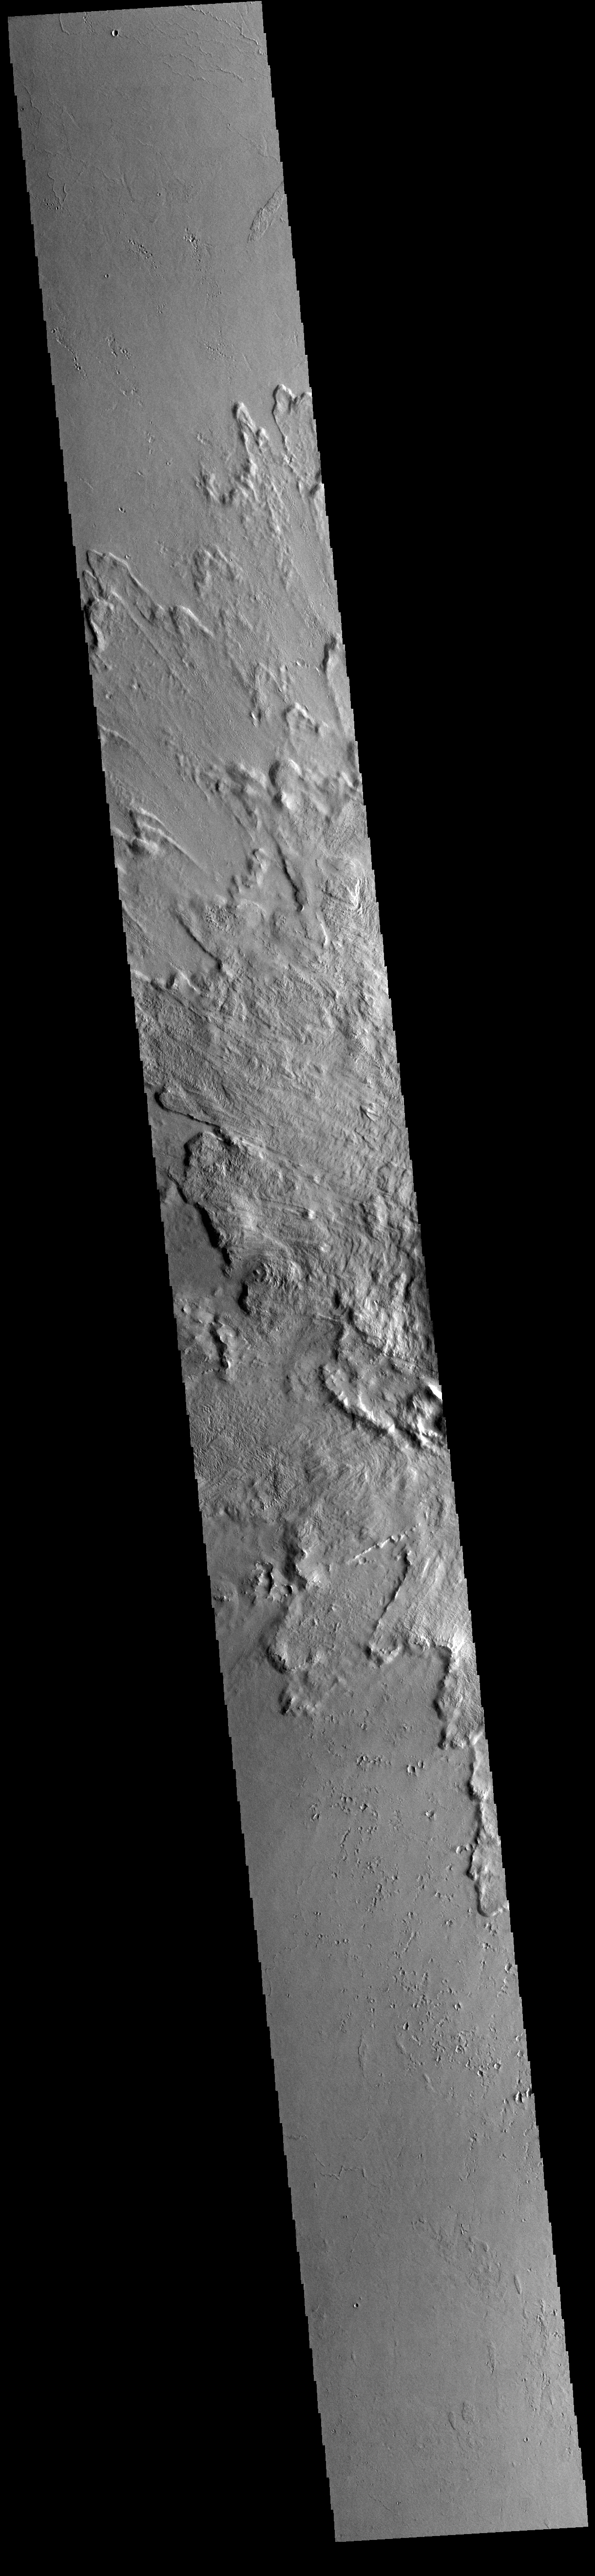

Tooting Crater

Today’s VIS image shows part of the ejecta blanket of Tooting Crater. Tooting Crater is located west of Olympus Mons.

Credit: NASA/JPL-Caltech/ASU